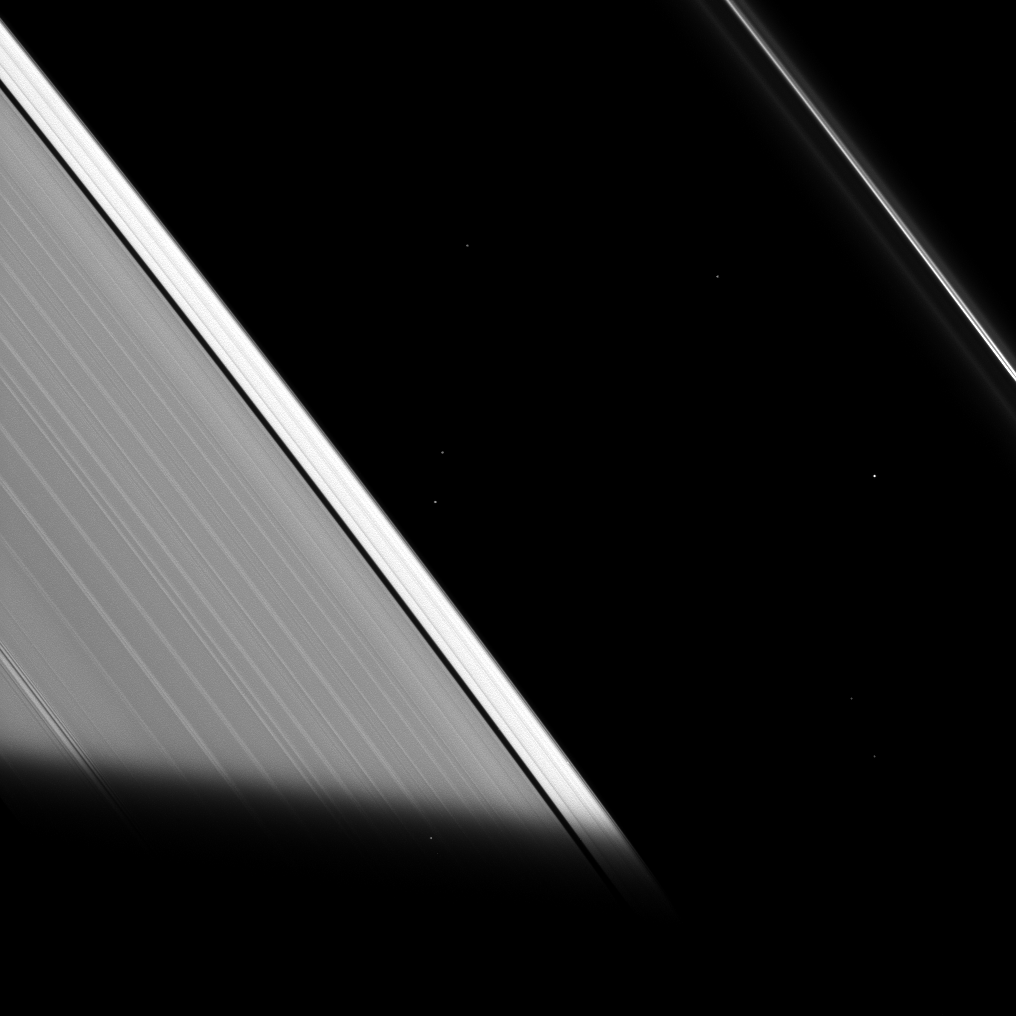

Cool Shadow

Originally released on Oct. 7, 2013

The shadow of Saturn cuts across the rings in this recent Cassini spacecraft image. As the ring particles enter Saturn’s shadow, their temperature drops to even colder temperatures, only to warm back up again when they re-emerge into the sunlight. Ring scientists think that these temperature swings may help change the physical properties of the ring particles.

Eight stars are visible in this image, including one through the rings.

This view looks toward the unilluminated side of the rings from about 56 degrees below the ringplane. The image was taken in visible violet light with the Cassini spacecraft narrow-angle camera on May 29, 2013.

The view was acquired at a distance of approximately 639,000 miles (1.0 million kilometers) from Saturn and at a Sun-Saturn-spacecraft, or phase, angle of 128 degrees. Image scale is 4 miles (6 kilometers) per pixel.

The Cassini-Huygens mission is a cooperative project of NASA, the European Space Agency and the Italian Space Agency. The Jet Propulsion Laboratory, a division of the California Institute of Technology in Pasadena, manages the mission for NASA’s Science Mission Directorate, Washington, D.C. The Cassini orbiter and its two onboard cameras were designed, developed and assembled at JPL. The imaging operations center is based at the Space Science Institute in Boulder, Colo.

Credit: NASA/JPL-Caltech/Space Science Institute